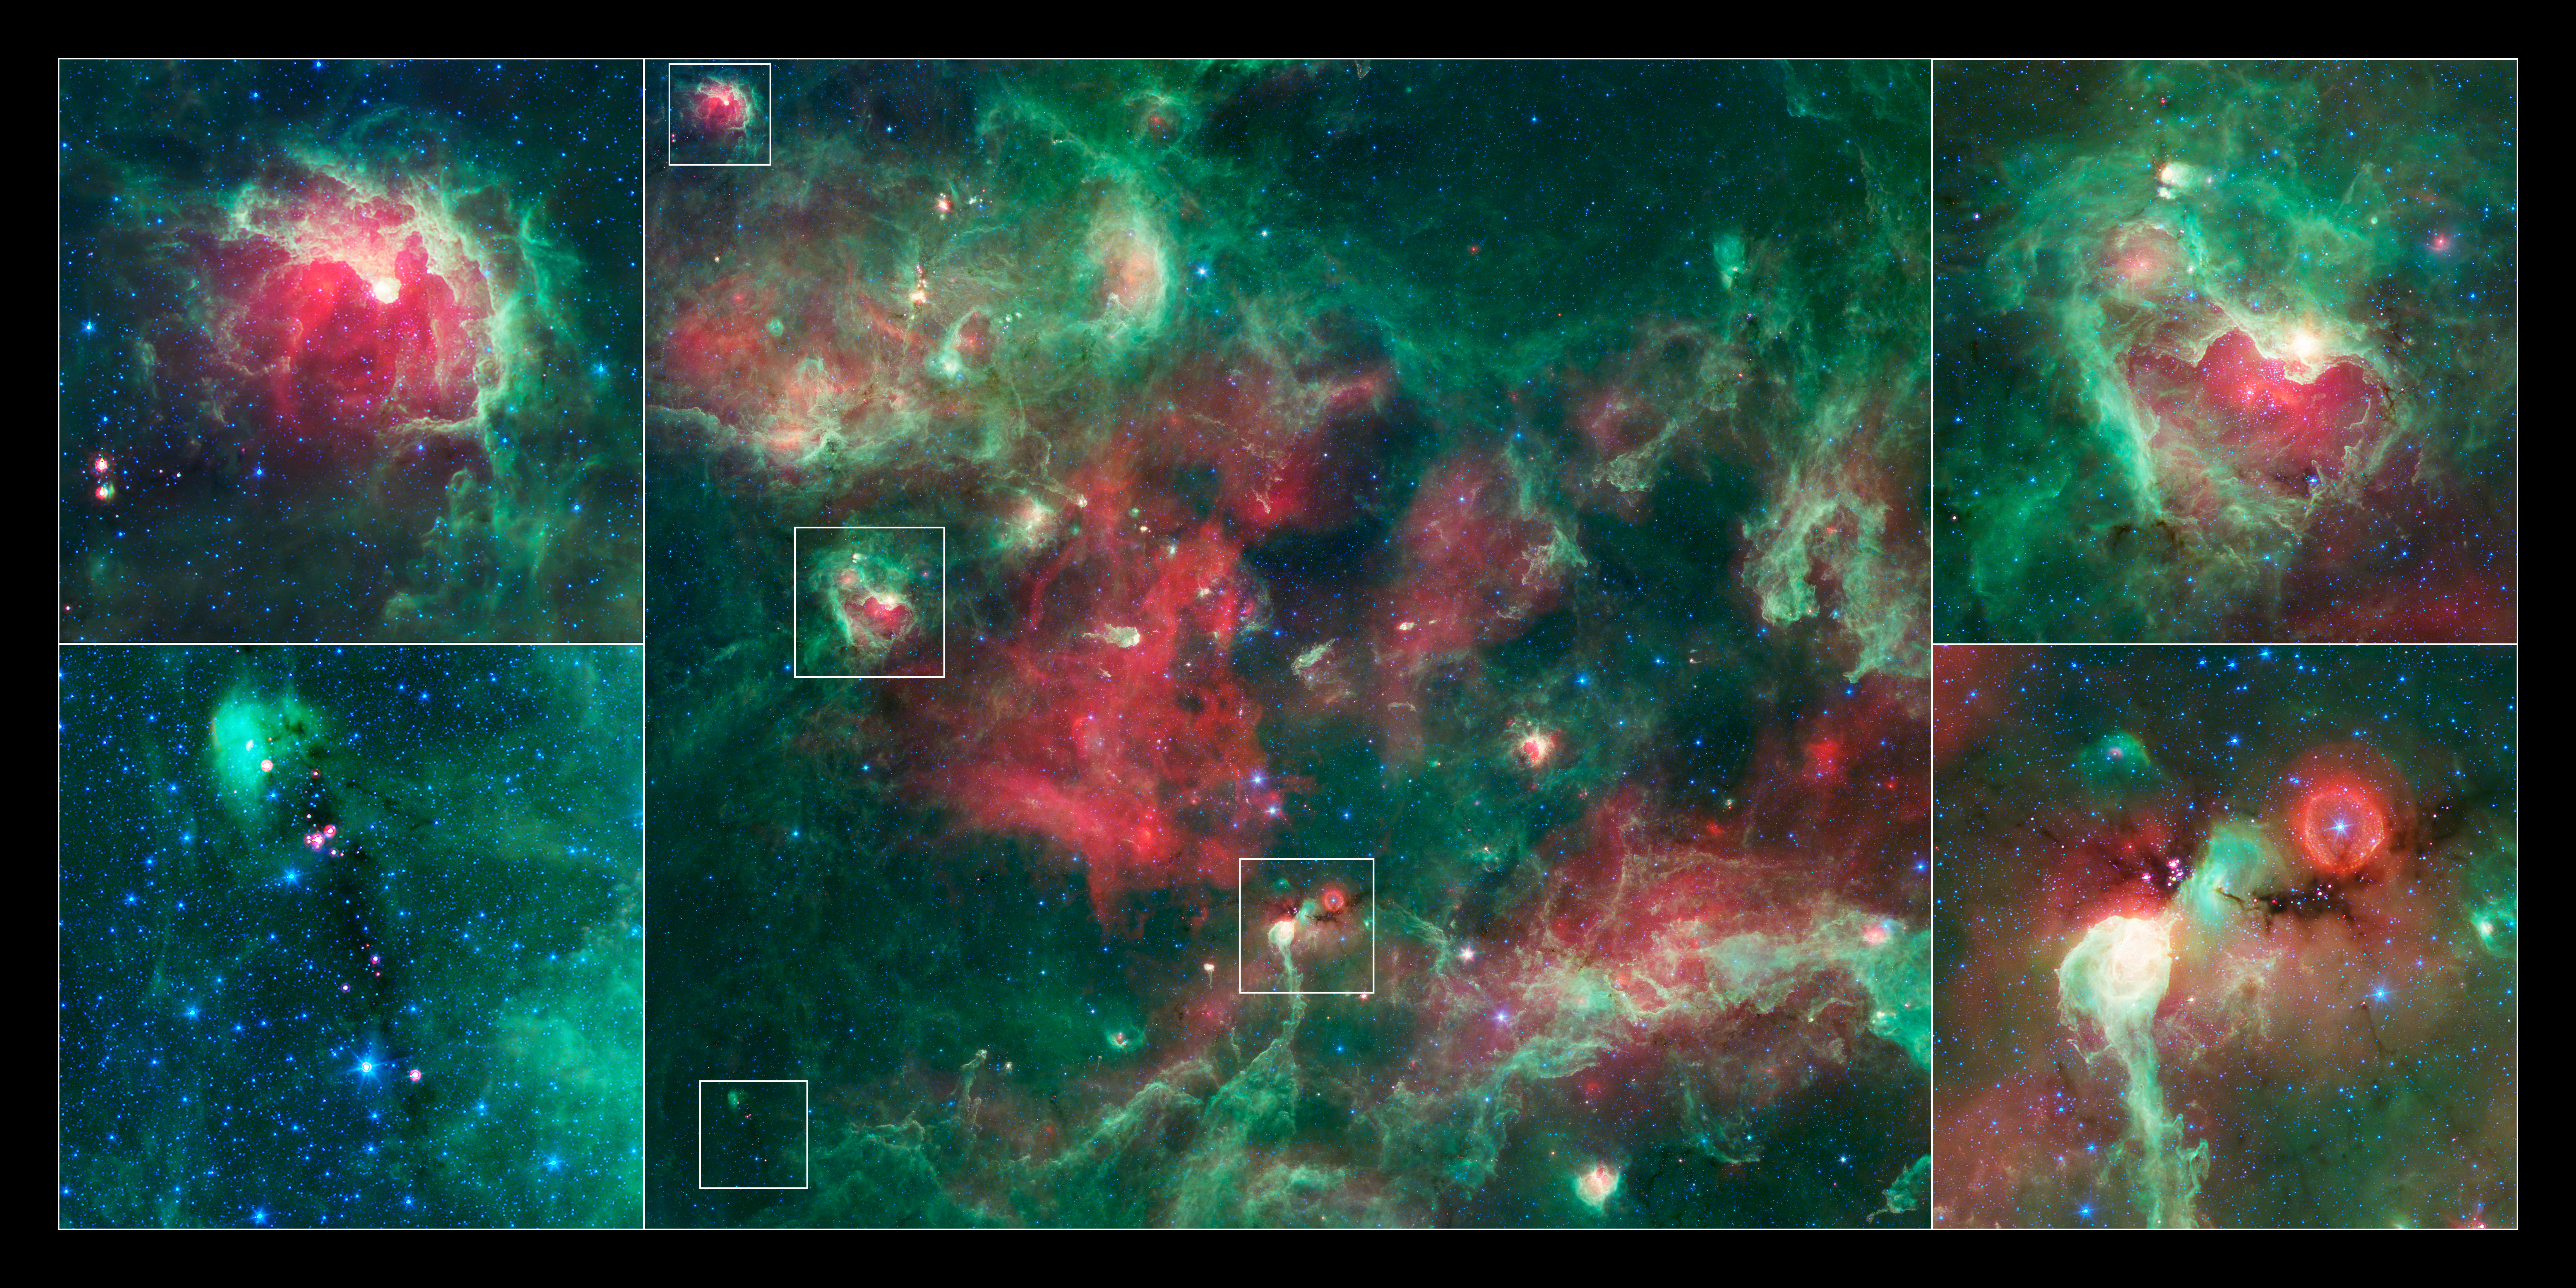

Goings On Around Star-forming Towns

In this new action-packed view of the Cygnus X star-forming region from NASA's Spitzer Space Telescope, stars can be seen at different stages of development. Infrared light that we can't see with our eyes has been color-coded, such that the shortest wavelengths are shown in blue, the longest in red, and the middle wavelengths in green.

The top left box shows AFGL 2636, which is a bright-rimmed shell of material, carved out by winds and radiation from massive stars. These massive stars are located near the tip of the pillar in the center of the region. The inner region is glowing red due to gas that has been ionized by the massive stars. Spitzer has revealed a cluster of young stars with planet-forming disks in the central region, and embryonic stars embedded in the rim around the cavity. The situation is similar in the top right image, a region called DR22.

The lower left and right images show clouds that are so thick to appear dark even to the dust-piercing, infrared eyes of Spitzer. Young stars, visible as red points, are buried in these dark clouds. They are red because they are heating up surrounding dust, causing it to glow at longer infrared wavelengths.

The red orb in the lower right image surrounds what is thought to be a star called a luminous blue variable, visible as the blue central point. This is a more evolved massive star that, after periods of instability, cast off a shell of material (red) from its outer layers. The bright object below the dark cloud in the lower right image is the tip of a large pillar, called DR 15, which is being eroded by winds and radiation from a large number of massive stars located above it.

Credit: NASA/JPL-Caltech/Harvard-Smithsonia CfA